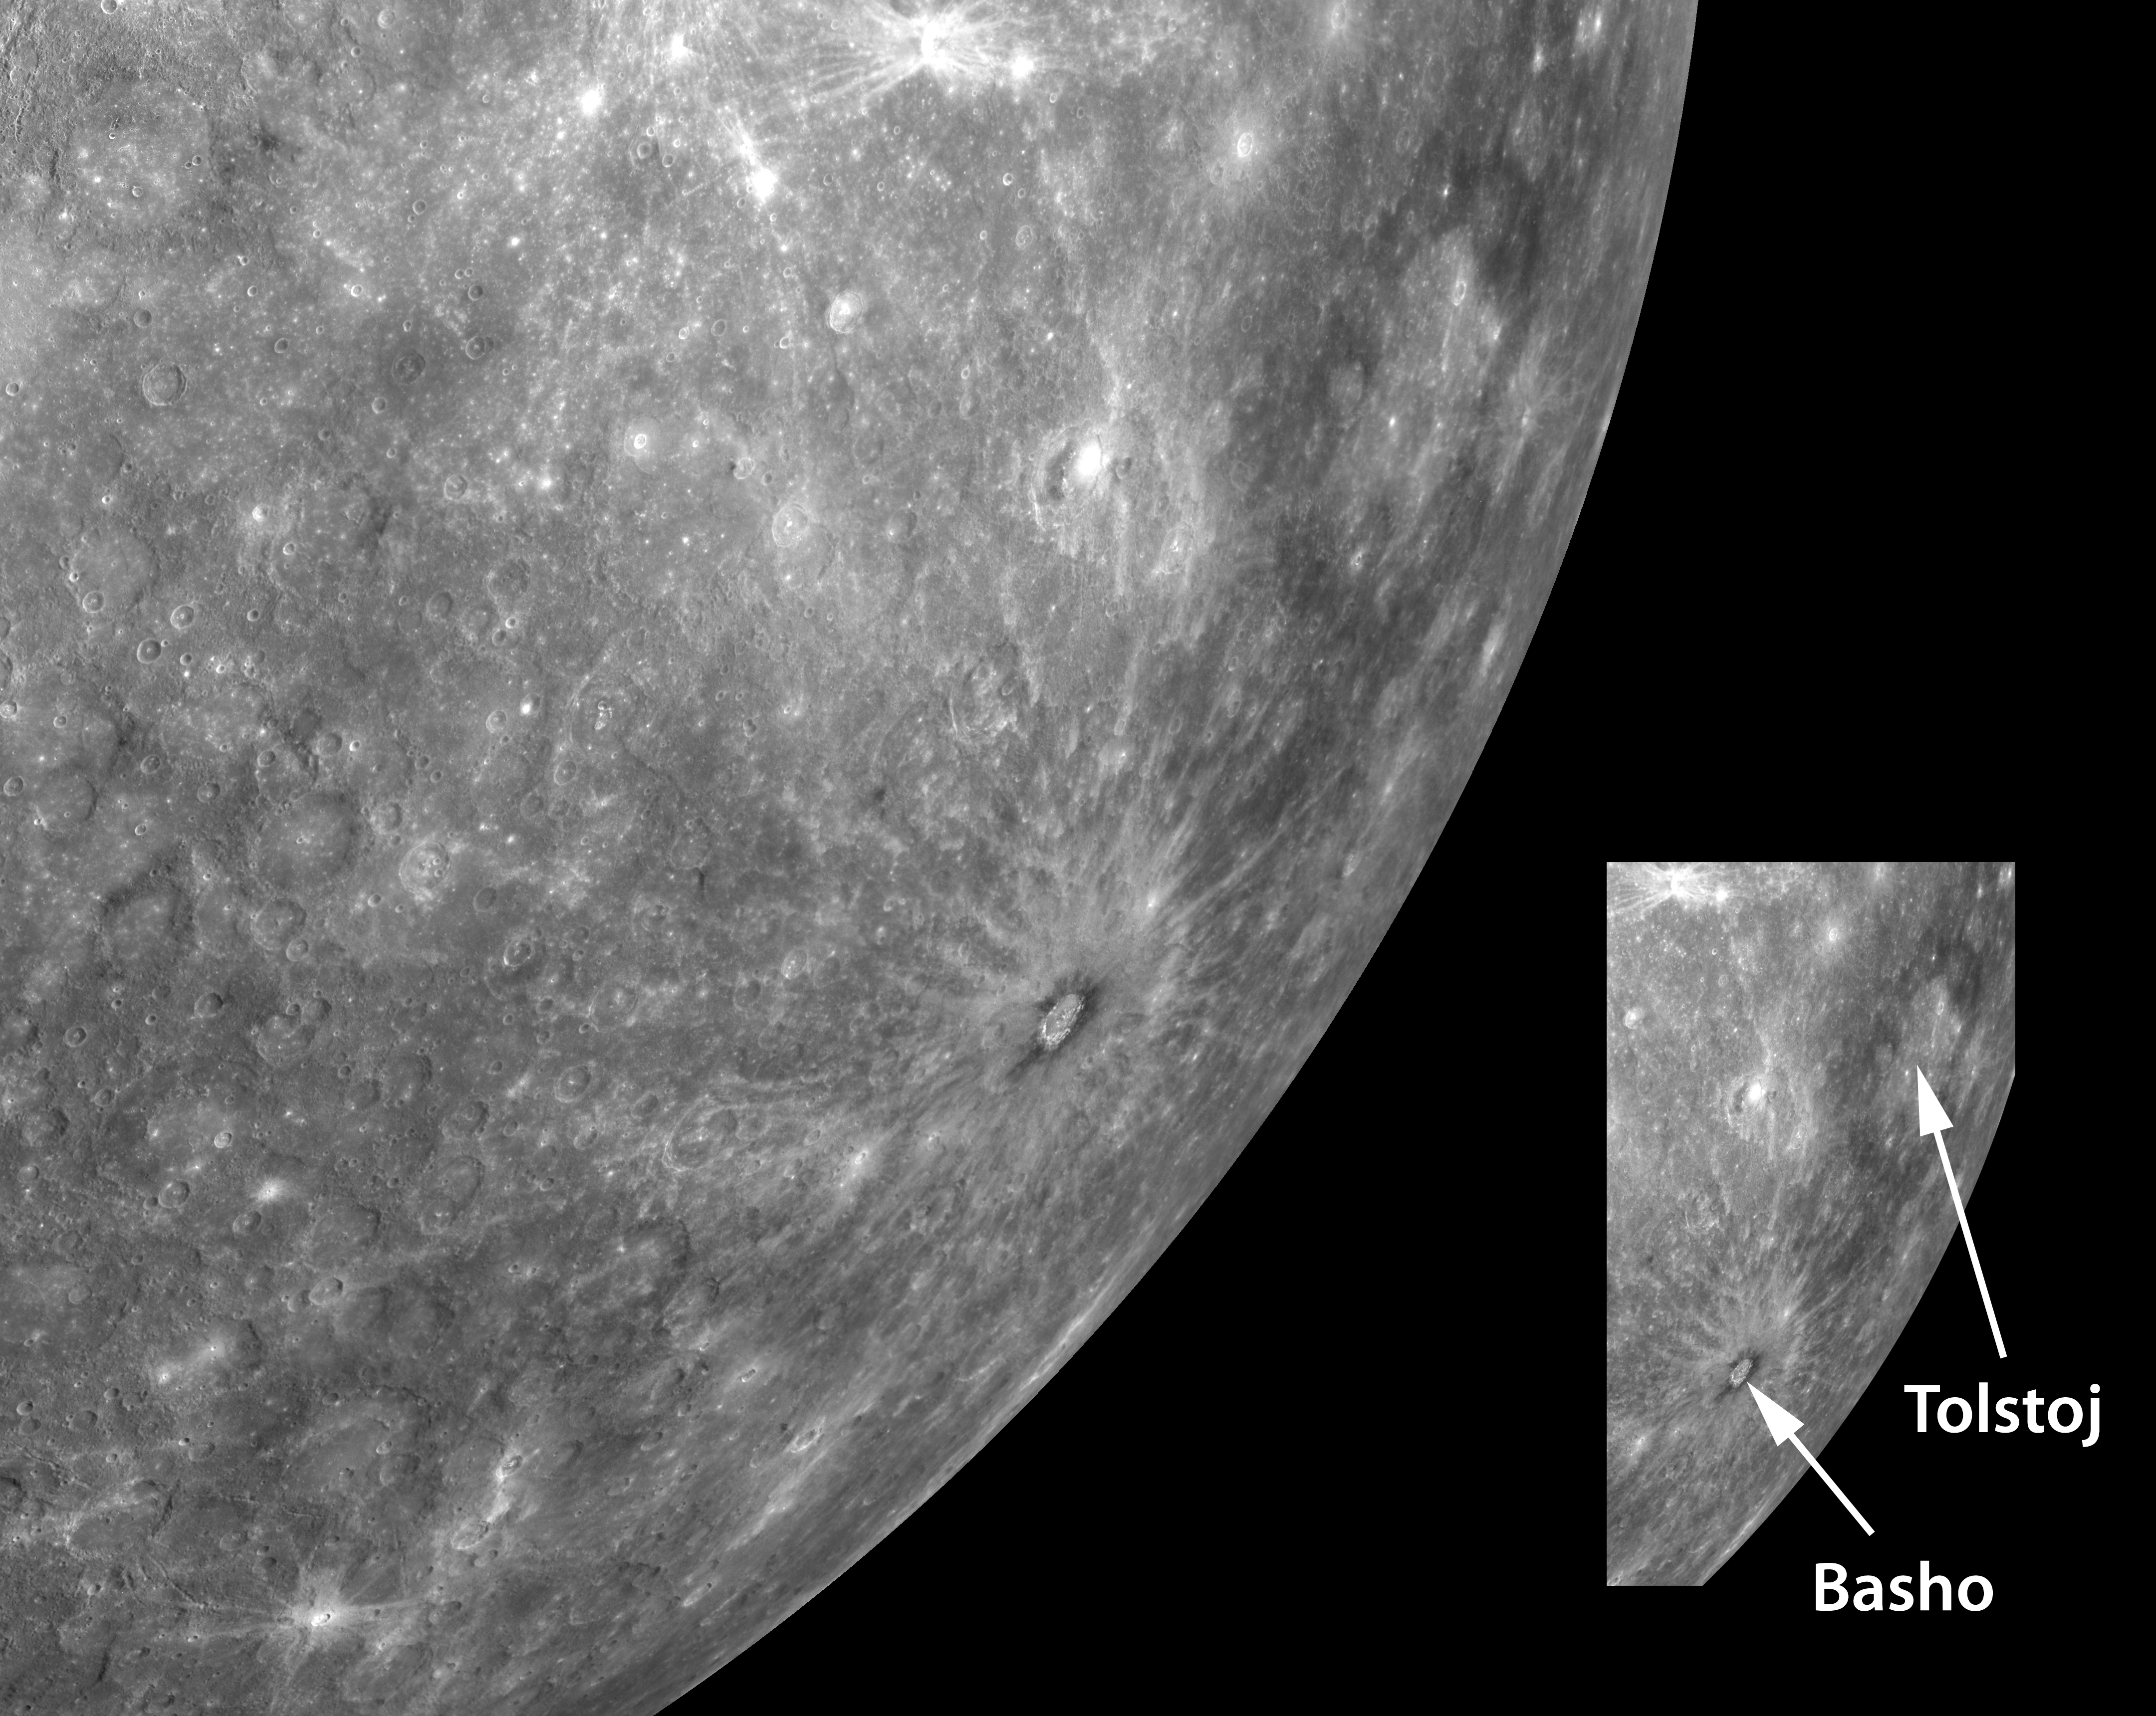

Looking Toward Mercury’s Horizon

This striking high-resolution view of Mercury’s horizon is a mosaic of multiple, individually acquired, MDIS images. Visible near the horizon are two named impact craters: Basho and Tolstoj. Basho can be distinguished as the crater just a little below the center of this image, with a distinctive collar of dark material and a set of bright rays that radiate outward from the crater. The bright rays indicate that Basho is relatively young. The dark material around Basho’s rim may represent rocks with a different chemical composition that lie below Mercury’s surface but were exposed by the impact event that created Basho. To the northeast of Basho is the much larger Tolstoj impact basin. Tolstoj can be seen in this image as a broad annulus of dark material enclosing an expanse of brighter terrain. Could it be that this dark material is similar to Basho’s and was also excavated from below Mercury’s surface when the Tolstoj-forming impact occurred? MESSENGER’s orbital mission will provide a variety of data needed to investigate this question and many others aimed at understanding the composition of Mercury’s crust and its variation both laterally and with depth.

Date Acquired: January 14, 2008
Instrument: Narrow Angle Camera (NAC) of the Mercury Dual Imaging System (MDIS)
Scale: Basho is 80 kilometers (50 miles) in diameter. Tolstoj is 390 kilometers (240 miles) in diameter.

These images are from MESSENGER, a NASA Discovery mission to conduct the first orbital study of the innermost planet, Mercury. For information regarding the use of images, see the MESSENGER image use policy.

Credit: NASA/Johns Hopkins University Applied Physics Laboratory/Carnegie Institution of Washington